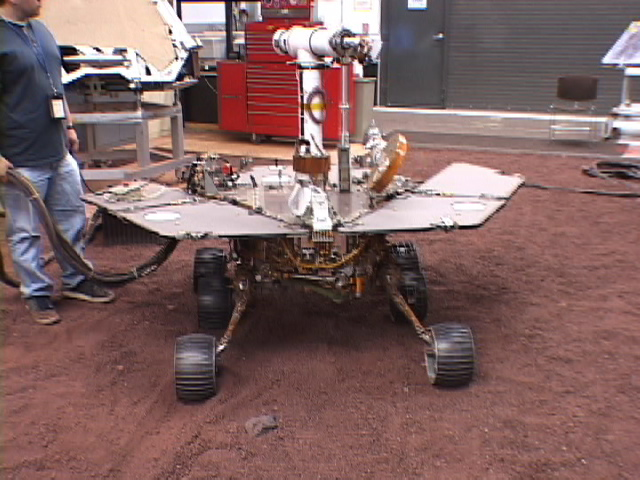

Testing Spirit on Five Wheels

This picture shows a model of the Mars Exploration Rover Spirit being tested for performance on five wheels at NASA’s Jet Propulsion Laboratory. Spirit’s right front wheel, now operating at six times its design life, has been showing signs of age, so rover planners devised a creative approach to keep the rover moving. They will drive Spirit backwards on five wheels, engaging the sixth wheel only sparingly to ensure its availability for tougher terrain. Tests performed at JPL allowed the rover planners to come up with this roundabout solution, and to develop commands that will help the five-wheeled rover steer.

Credit: NASA/JPL